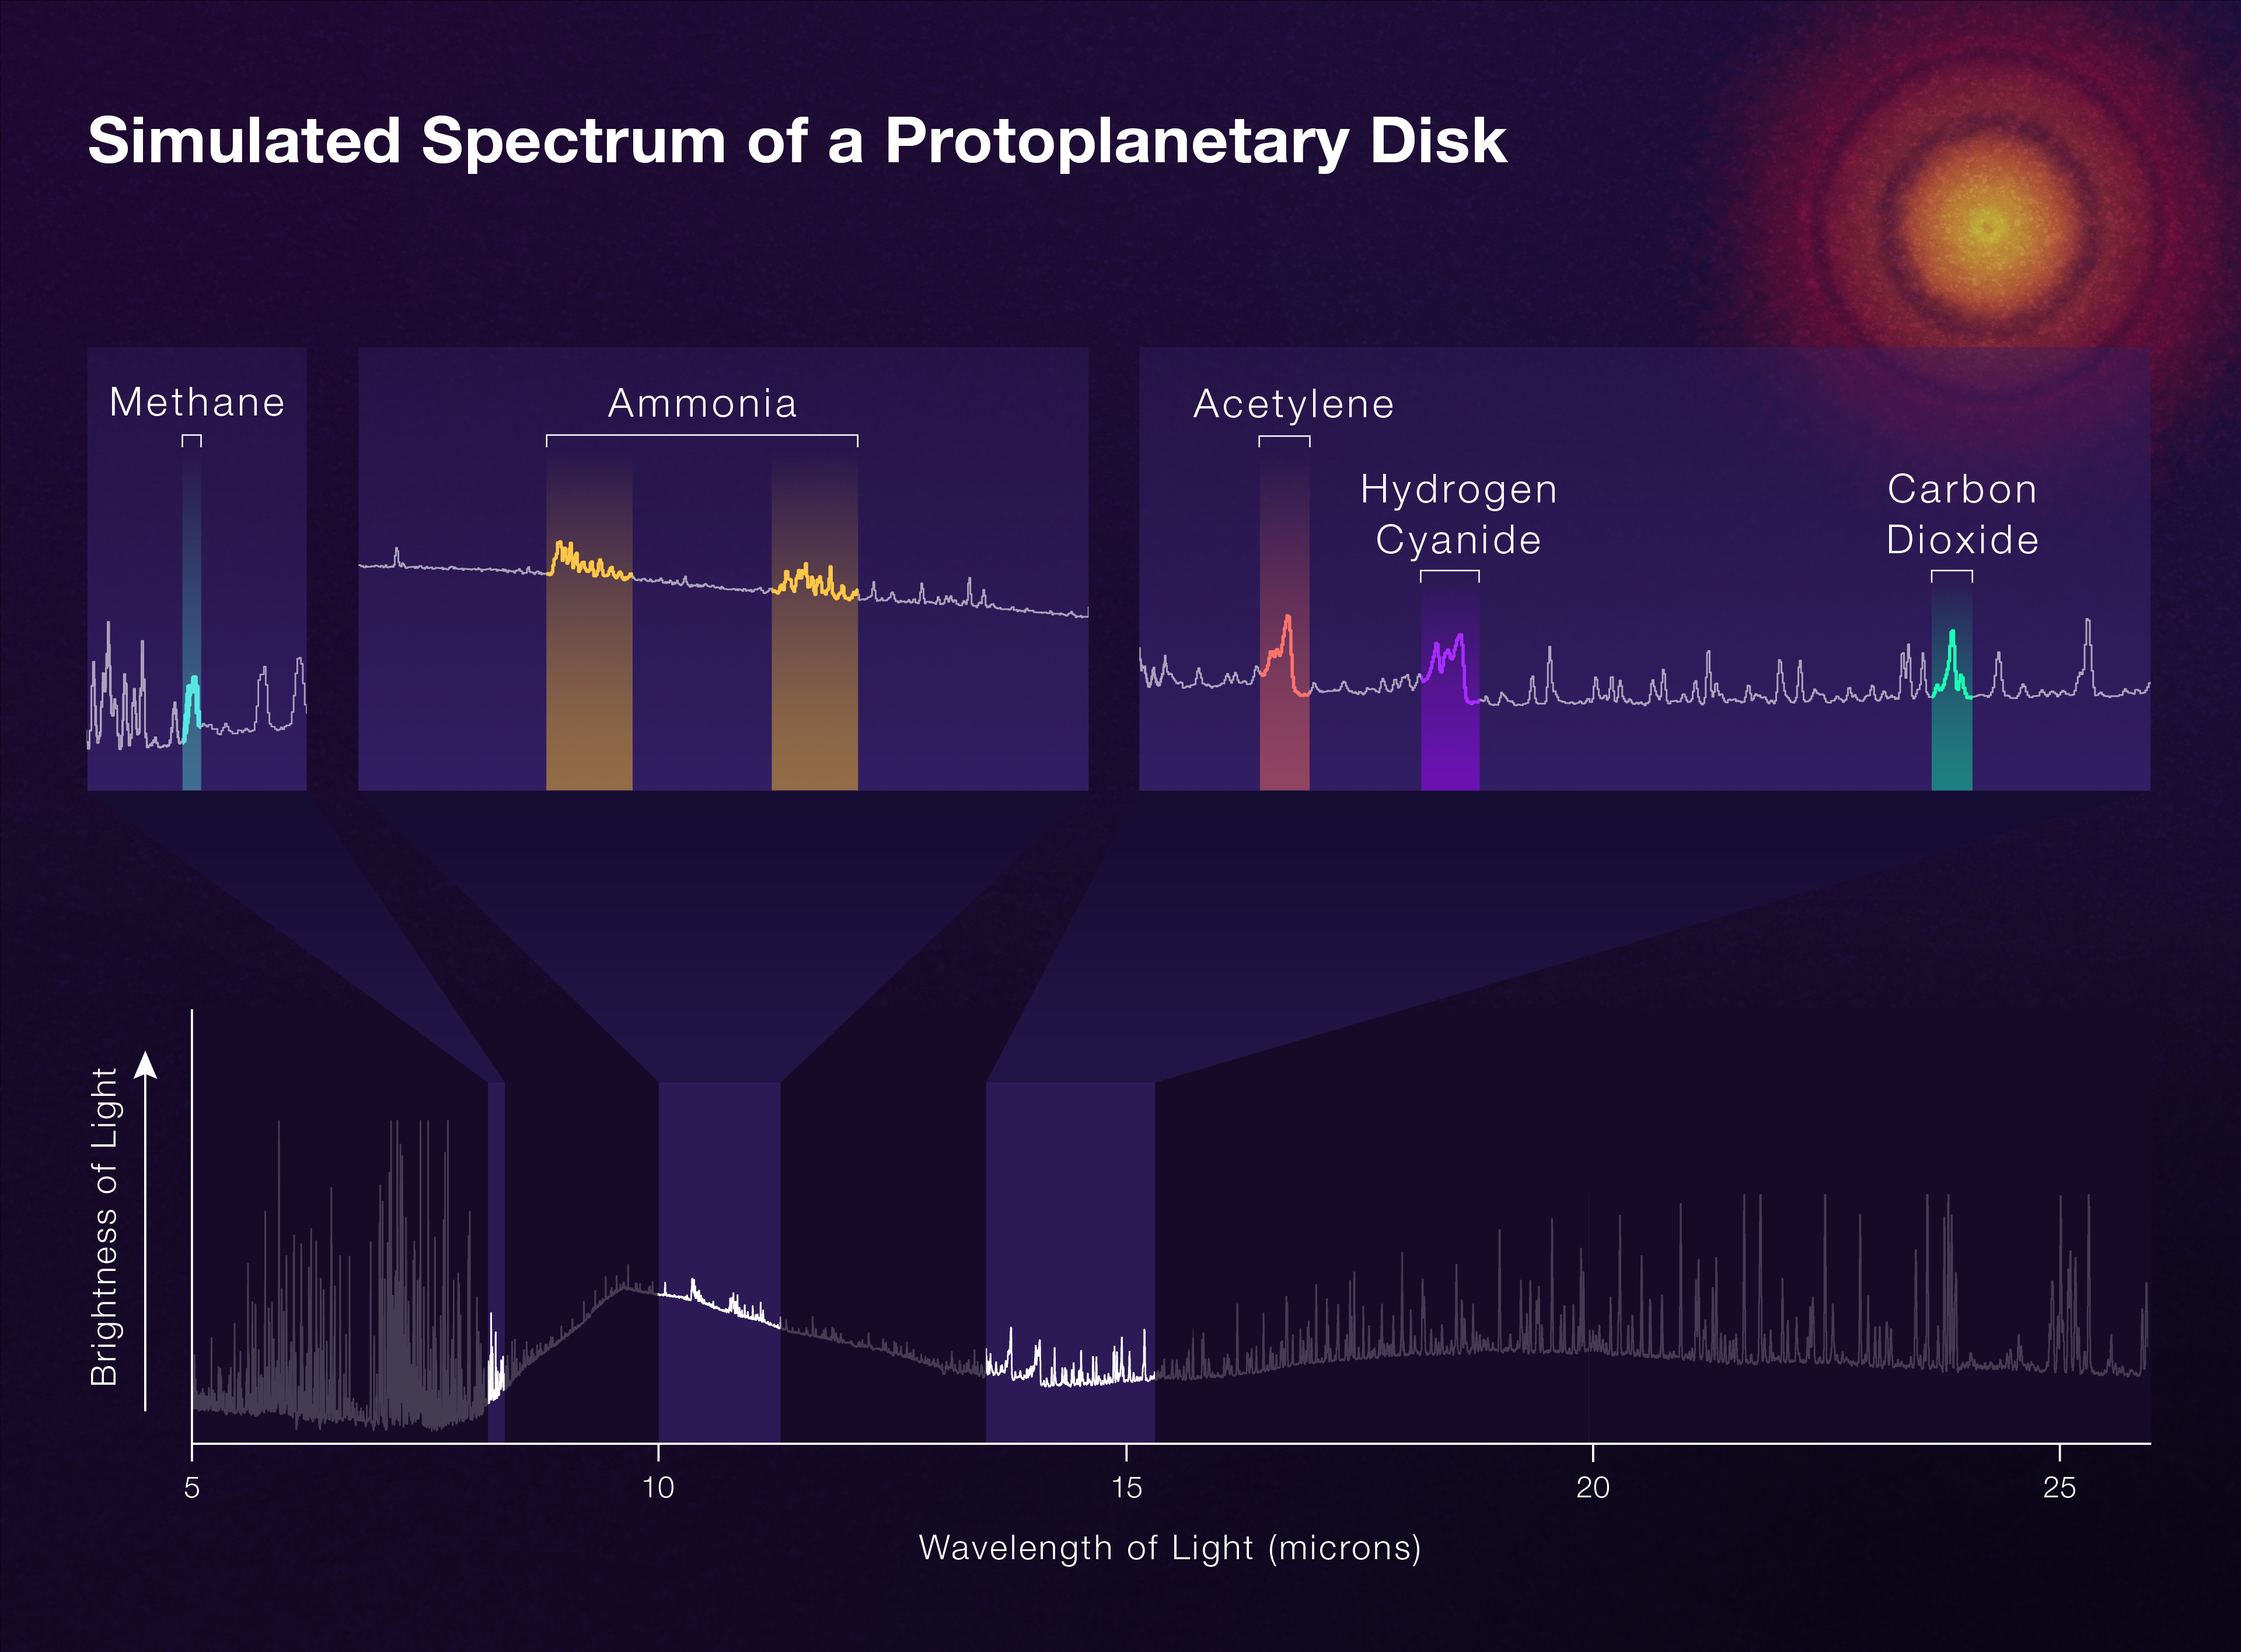

Simulated Spectrum of a Protoplanetary Disk

The James Webb Space Telescope’s Mid-Infrared Instrument (MIRI) will deliver incredibly rich information about the molecules that are present in the inner disks of still-forming planetary systems (known as protoplanetary disks). This simulated spectrum, which produces a detailed pattern of colors based on the wavelengths of light emitted, helps researchers take inventories of each molecule. This spectrum shows how much of the gasses like methane, ammonia, and carbon dioxide exist. Most of the unidentified features are water. Since spectra are teeming with details, they will help astronomers draw conclusions about the system’s contents as planets form.

Credit: NASA, ESA, CSA; Artwork: Leah Hustak (STScI)